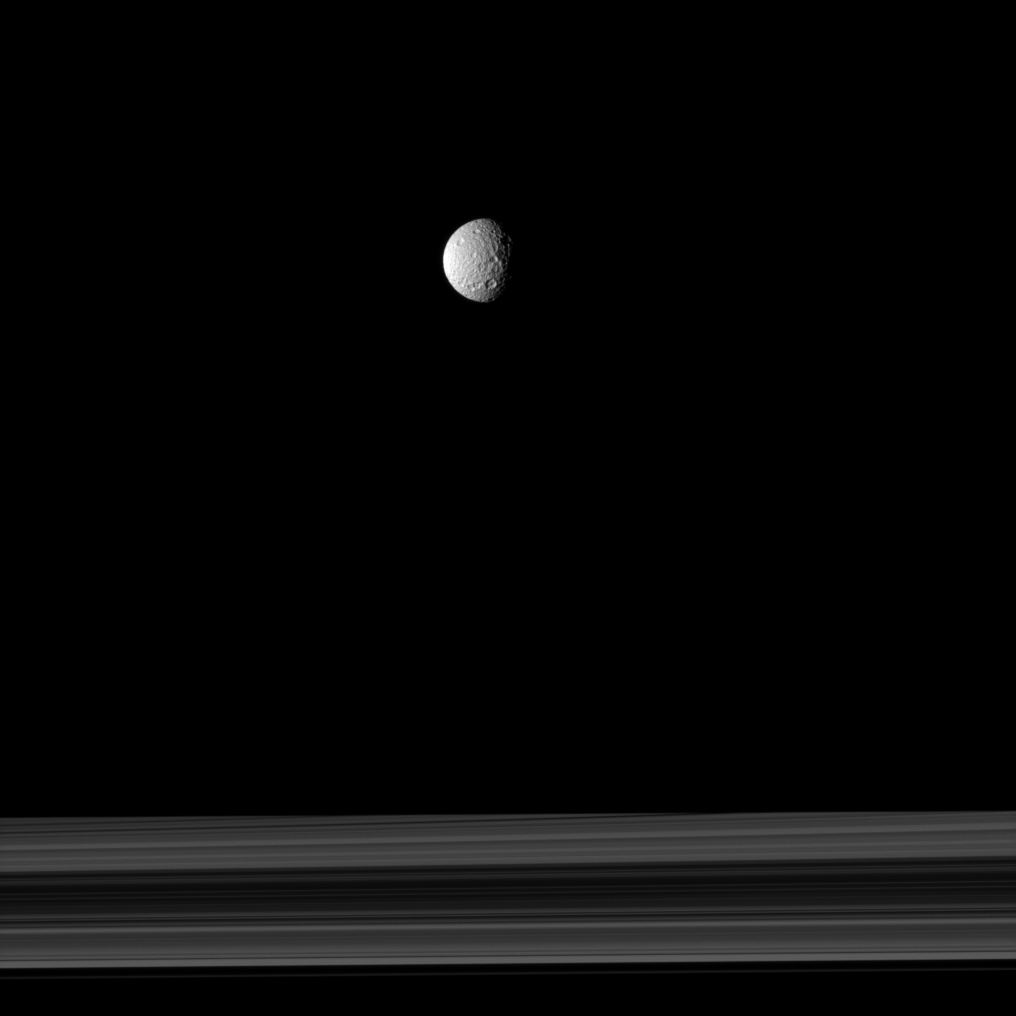

Mimas Globe

The cratered moon Mimas appears as if it has been hung like an ornament above Saturn’s rings in this Cassini spacecraft image.

The spacecraft was closer to Mimas than to the rings when this image was taken. Lit terrain seen here is on the trailing hemisphere of Mimas (396 kilometers, or 246 miles across). This view looks toward the northern, sunlit side of the rings from just above the ringplane. Saturn’s shadow obscures part of the rings.

The image was taken in visible light with the Cassini spacecraft narrow-angle camera on Nov. 3, 2009. The view was obtained at a distance of approximately 760,000 kilometers (472,000 miles) from Mimas and at a Sun-Mimas-spacecraft, or phase, angle of 61 degrees. Image scale is 5 kilometers (3 miles) per pixel.

The Cassini-Huygens mission is a cooperative project of NASA, the European Space Agency and the Italian Space Agency. The Jet Propulsion Laboratory, a division of the California Institute of Technology in Pasadena, manages the mission for NASA’s Science Mission Directorate, Washington, D.C. The Cassini orbiter and its two onboard cameras were designed, developed and assembled at JPL. The imaging operations center is based at the Space Science Institute in Boulder, Colo.

Credit: NASA/JPL/Space Science Institute